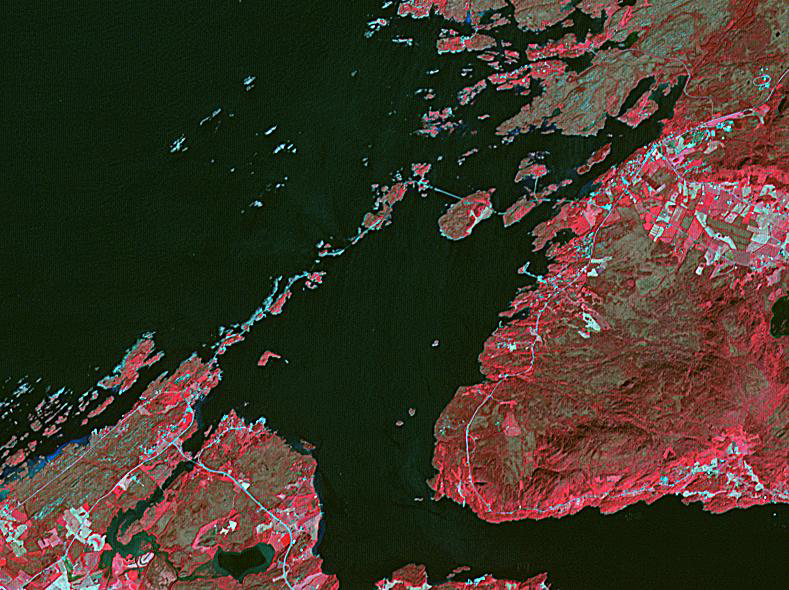

Atlantic Ocean Road, Norway

The Atlantic Ocean Road is an 8.3 kilometer road that runs through an archipelago in Eide and Averoy in More of Romsdal, Norway. It consists of eight bridges and four resting places and viewpoints. The road was originally proposed as a railway line, but that was abandoned. The road was opened in July 1989, and has been declared the world’s best road trip. The image was acquired July 2, 2008, covers an area of 8.9 by 11.8 kilometers, and is located at 63 degrees north, 7.3 degrees east.

With its 14 spectral bands from the visible to the thermal infrared wavelength region and its high spatial resolution of about 50 to 300 feet (15 to 90 meters), ASTER images Earth to map and monitor the changing surface of our planet. ASTER is one of five Earth-observing instruments launched Dec. 18, 1999, on Terra. The instrument was built by Japan’s Ministry of Economy, Trade and Industry. A joint U.S./Japan science team is responsible for validation and calibration of the instrument and data products.

The broad spectral coverage and high spectral resolution of ASTER provides scientists in numerous disciplines with critical information for surface mapping and monitoring of dynamic conditions and temporal change. Example applications are monitoring glacial advances and retreats; monitoring potentially active volcanoes; identifying crop stress; determining cloud morphology and physical properties; wetlands evaluation; thermal pollution monitoring; coral reef degradation; surface temperature mapping of soils and geology; and measuring surface heat balance.

The U.S. science team is located at NASA’s Jet Propulsion Laboratory in Pasadena, Calif. The Terra mission is part of NASA’s Science Mission Directorate, Washington.

Credit: NASA/METI/AIST/Japan Space Systems, and U.S./Japan ASTER Science Team